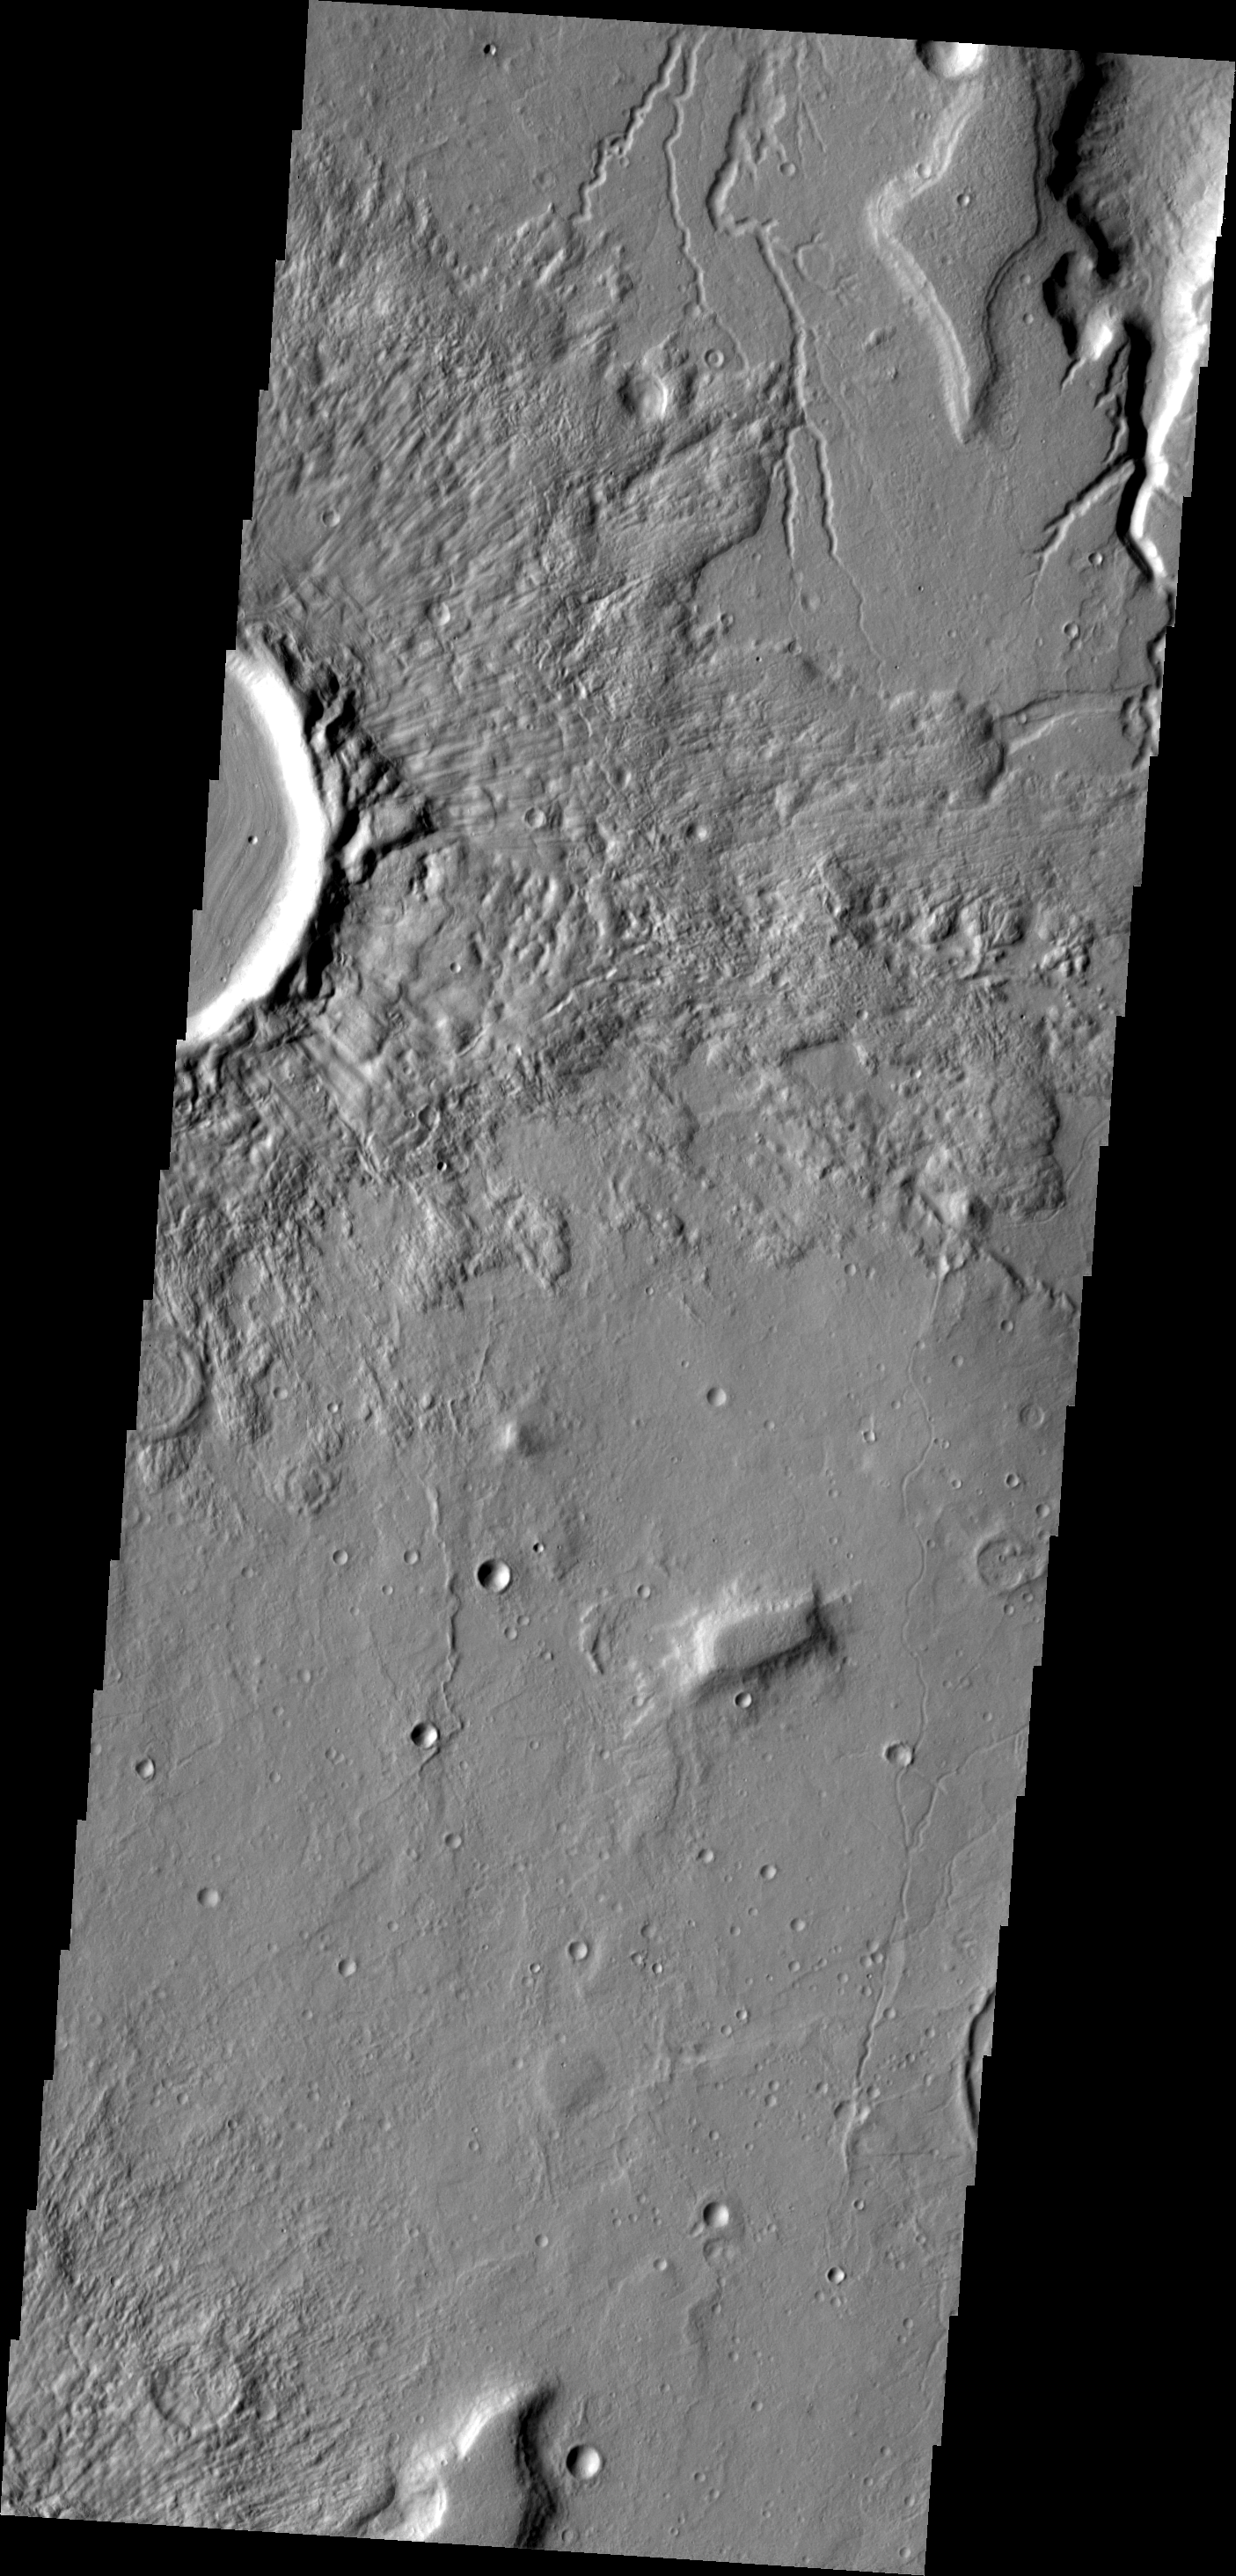

Tempe Terra

The top of this VIS image shows several of the many channels located on the eastern margin of Tempe Terra.

Image information: VIS instrument. Latitude 42.6N, Longitude 304.3E. 19 meter/pixel resolution.

Please see the THEMIS Data Citation Note for details on crediting THEMIS images.

Note: this THEMIS visual image has not been radiometrically nor geometrically calibrated for this preliminary release. An empirical correction has been performed to remove instrumental effects. A linear shift has been applied in the cross-track and down-track direction to approximate spacecraft and planetary motion. Fully calibrated and geometrically projected images will be released through the Planetary Data System in accordance with Project policies at a later time.

NASA’s Jet Propulsion Laboratory manages the 2001 Mars Odyssey mission for NASA’s Office of Space Science, Washington, D.C. The Thermal Emission Imaging System (THEMIS) was developed by Arizona State University, Tempe, in collaboration with Raytheon Santa Barbara Remote Sensing. The THEMIS investigation is led by Dr. Philip Christensen at Arizona State University. Lockheed Martin Astronautics, Denver, is the prime contractor for the Odyssey project, and developed and built the orbiter. Mission operations are conducted jointly from Lockheed Martin and from JPL, a division of the California Institute of Technology in Pasadena.

Credit: NASA/JPL/ASU